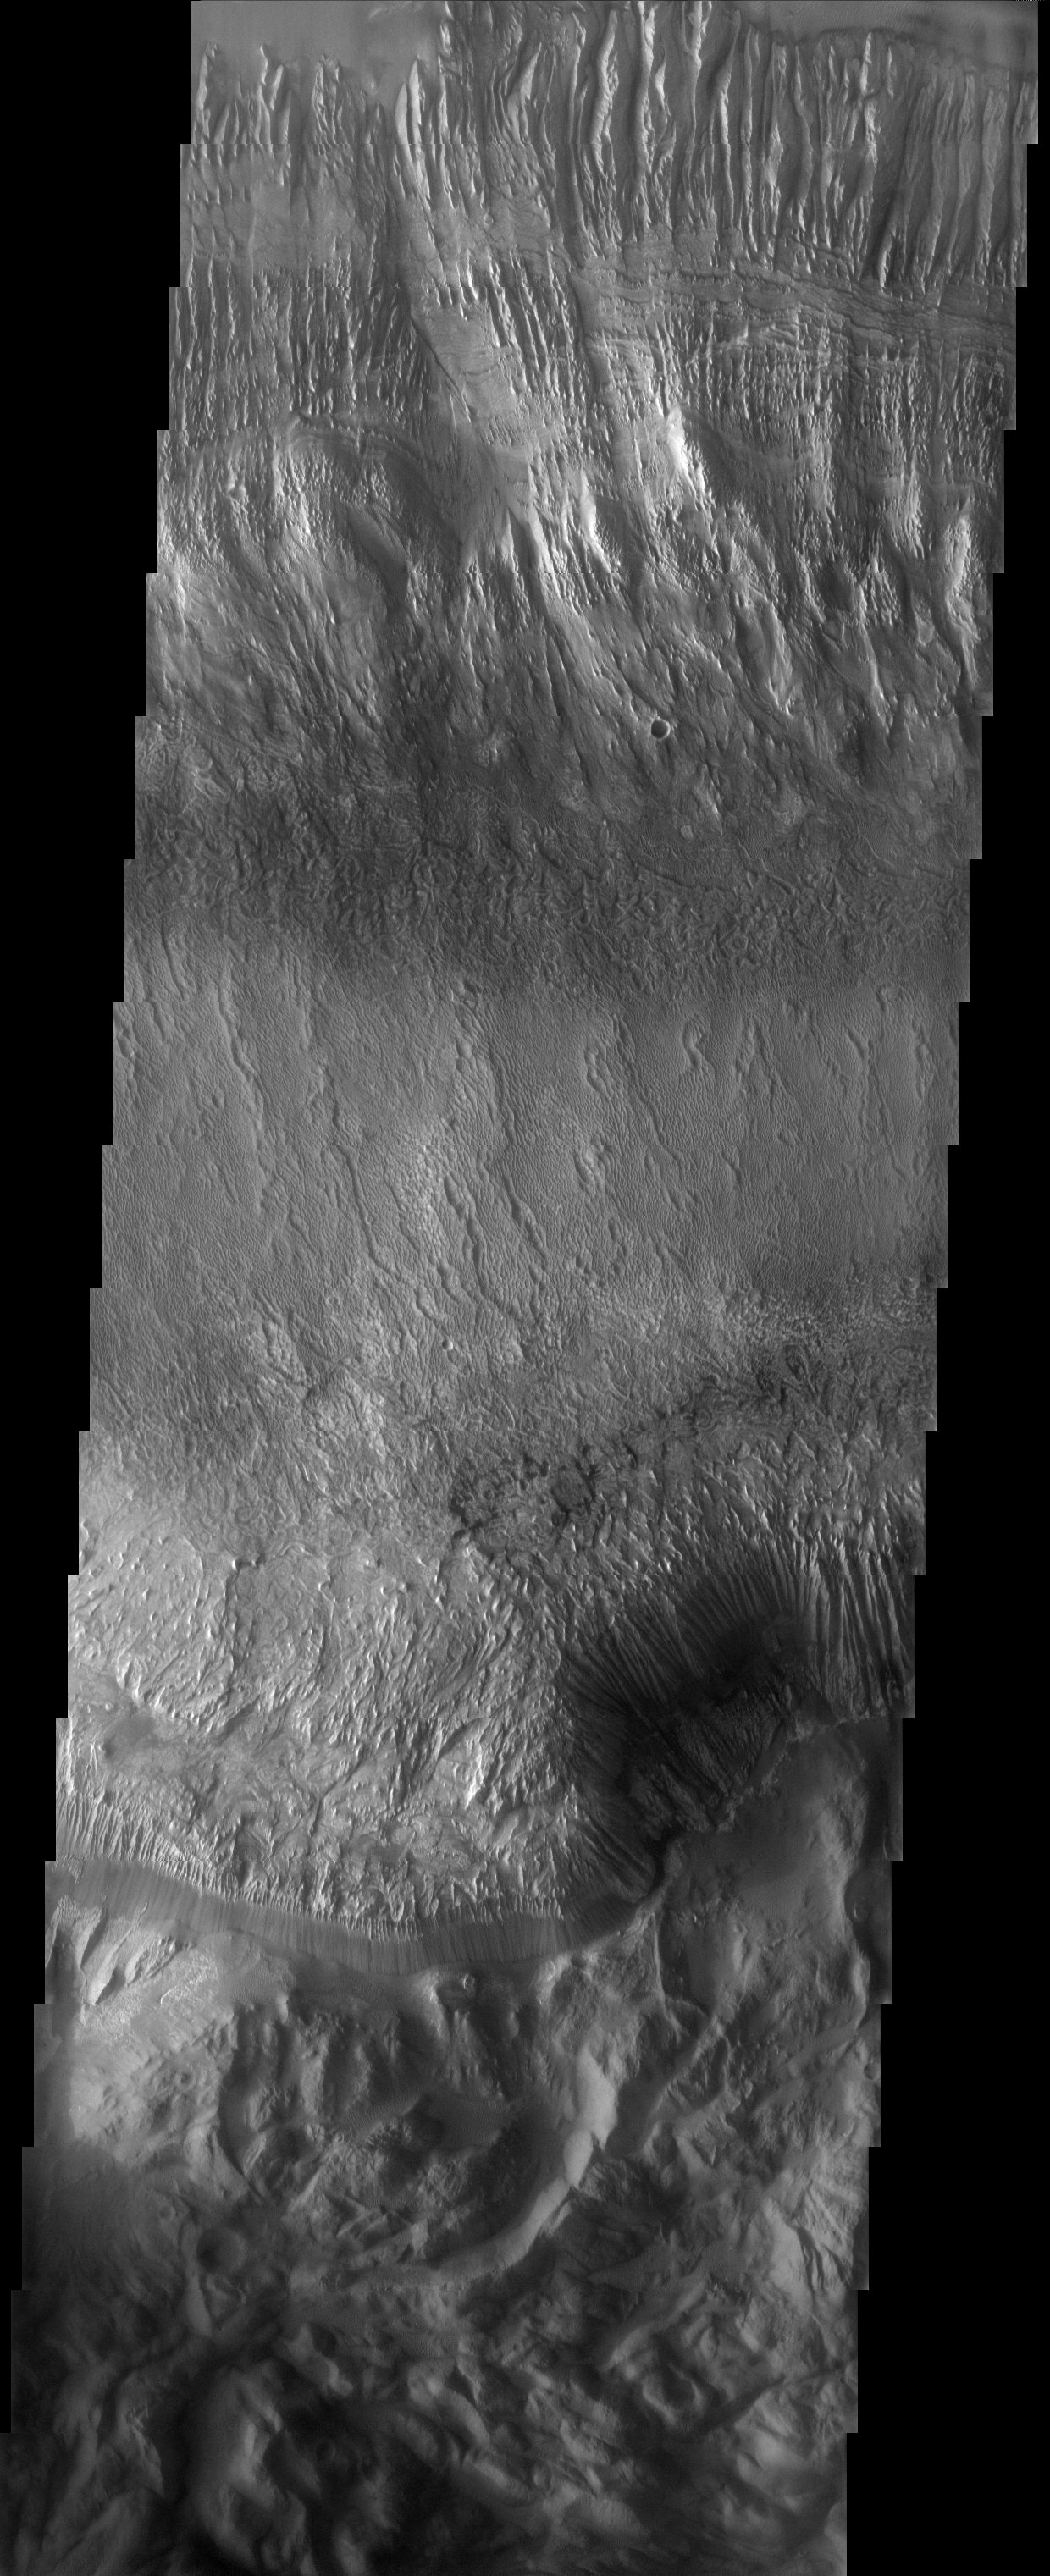

Hebes ILD

Released 2 June 2003

Hebes Chasma is the northernmost canyon of the vast Valles Marineris system. It contains a 7-km thick pile of sediments known as an interior layered deposit (ILD), which is common to many of the VM canyons. This ILD shows fine layers, deep spur-and-gulley erosion, and an unusual texture on the plateau surface that may be due to dunes.

Image information: VIS instrument. Latitude -1.1, Longitude 283 East (77 West). 19 meter/pixel resolution.

Note: this THEMIS visual image has not been radiometrically nor geometrically calibrated for this preliminary release. An empirical correction has been performed to remove instrumental effects. A linear shift has been applied in the cross-track and down-track direction to approximate spacecraft and planetary motion. Fully calibrated and geometrically projected images will be released through the Planetary Data System in accordance with Project policies at a later time.

NASA’s Jet Propulsion Laboratory manages the 2001 Mars Odyssey mission for NASA’s Office of Space Science, Washington, D.C. The Thermal Emission Imaging System (THEMIS) was developed by Arizona State University, Tempe, in collaboration with Raytheon Santa Barbara Remote Sensing. The THEMIS investigation is led by Dr. Philip Christensen at Arizona State University. Lockheed Martin Astronautics, Denver, is the prime contractor for the Odyssey project, and developed and built the orbiter. Mission operations are conducted jointly from Lockheed Martin and from JPL, a division of the California Institute of Technology in Pasadena.

Credit: NASA/JPL/Arizona State University